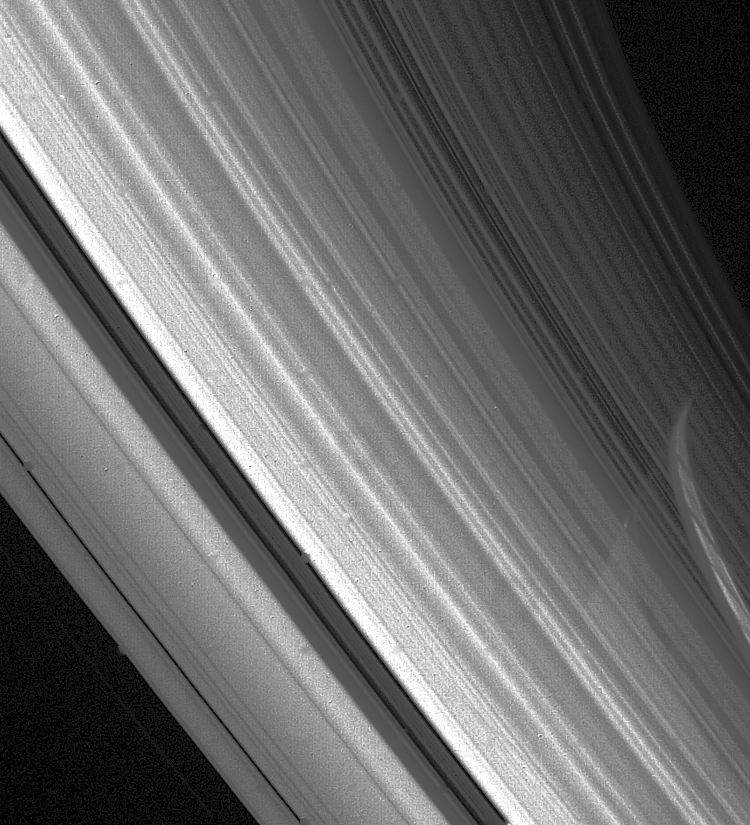

High-resolution View of Saturn’s Rings

Voyager 2 high-resolution view of Saturn’s rings Aug. 23 at a range of 3.3 million kilometers (2 million miles). The planet’s limb is visible through the C-ring and the inner part of the B-ring. The ring shadows have been obscured by the bright band of light, evident on Saturn’s surface, that passed through the more transparent Cassini Division. The Cassini Division is the darker gap that extends from the lower center of this image to the upper left; it is about 5,000 km. (3,100 mi.) wide. Many bright and dark ringlets are seen throughout the complex ring system. The Voyager project is managed for NASA by the Jet Propulsion Laboratory, Pasadena, Calif.

Credit: NASA/JPL